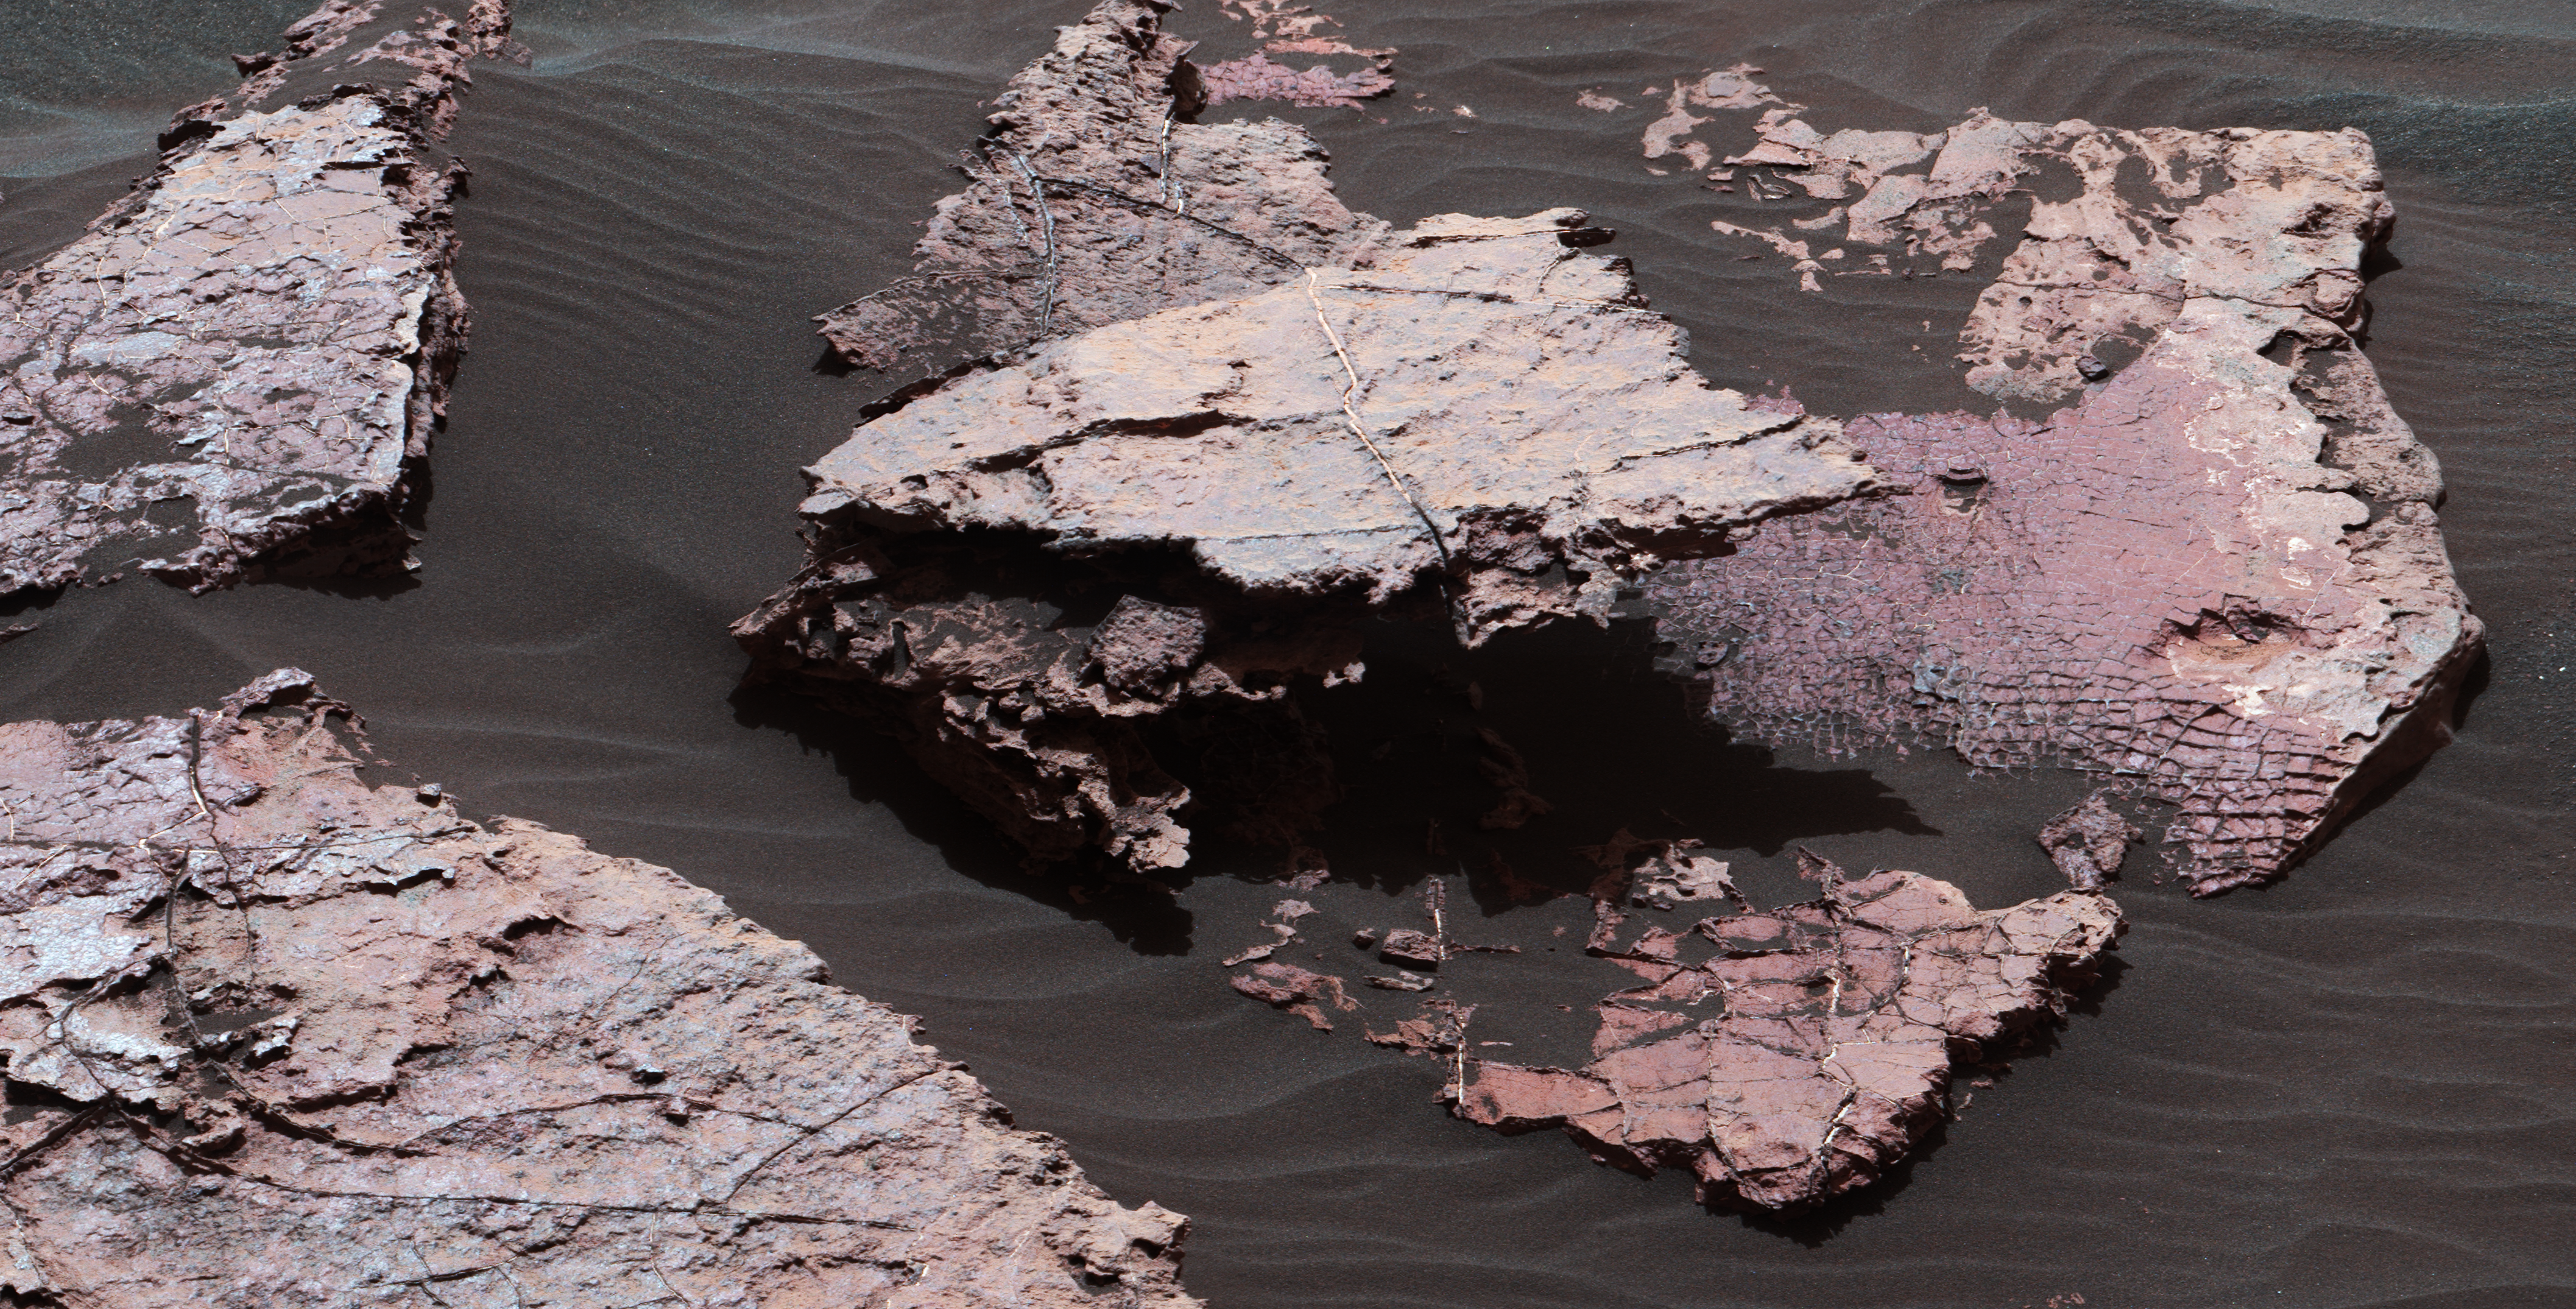

Possible Signs of Ancient Drying in Martian Rock

Figure 1

A grid of small polygons on the Martian rock surface near the right edge of this view may have originated as cracks in drying mud more than 3 billion years ago. Multiple images from the Mast Camera (Mastcam) on NASA’s Curiosity Mars rover were combined for this mosaic of a block called “Squid Cove” and its immediate surroundings.

The location is within an exposure of Murray formation mudstone on lower Mount Sharp inside Gale Crater. Mastcam’s right-eye camera, which has a telephoto lens, took the component images of this view on Dec. 20, 2016, during the 1,555th Martian day, or sol, of Curiosity’s work on Mars. The rover drove farther uphill on Gale Crater before the possible mud cracks were detected in the Mastcam images. This possible evidence about the area’s ancient environment prompted the rover mission to backtrack for closer inspection of Squid Cove and nearby target rocks.

This scene is presented with a color adjustment that approximates white balancing, to resemble how the rocks and sand would appear under daytime lighting conditions on Earth.

The polygons are about half an inch to 1 inch (about 1 to 2 centimeters) across. Figure 1 includes a scale bar of 30 centimeters (12 inches). The polygons are outlined by ridges. This could result from a three-step process after cracks form due to drying: Wind-blown sediments accumulate in the open cracks. Later, these sediments and the dried mud become rock under the pressure of multiple younger layers that accumulate on top of them. Most recently, after the overlying layers were eroded away by wind, the vein-filling material resists erosion better than the once-muddy material, so the pattern that began as cracks appears as ridges.

Mud cracks would be evidence of a drying interval between wetter periods that supported lakes in the area. Curiosity has found evidence of ancient lakes in older, lower-lying rock layers and also in younger mudstone that is above Squid Cove.

Malin Space Science Systems, San Diego, built and operates MAHLI. NASA’s Jet Propulsion Laboratory, a division of the Caltech in Pasadena, California, manages the Mars Science Laboratory Project for the NASA Science Mission Directorate, Washington, and built the project’s Curiosity rover.

Credit: NASA/JPL-Caltech/MSSS